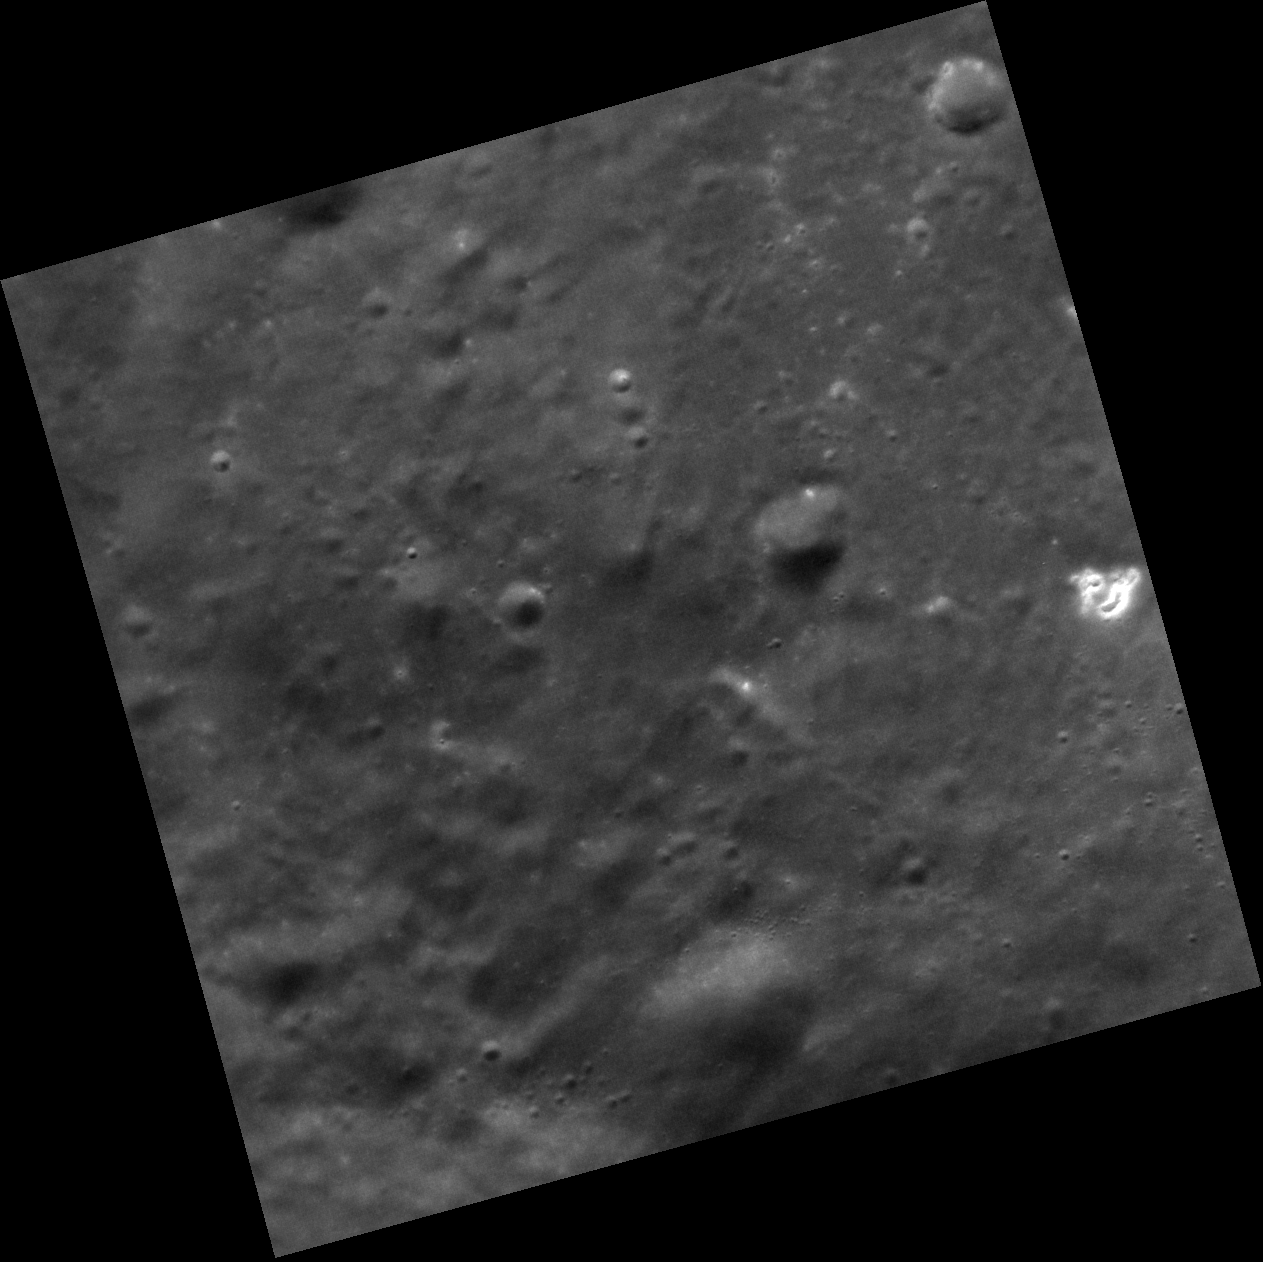

Lonely, Hollow

At the right side of this image is a small bright area that is more than two times more reflective than the surroundings. Bright, irregular depressions such as this, called hollows, are not found on the Moon or other rocky planetary bodies. Hollows are often found in small clusters or large groups, but the example here is more lonely and isolated. In the upper right corner of the image is a somewhat subdued two-kilometer diameter impact crater that appears to have older, less bright hollows in its upper wall.

This image was acquired as a high-resolution targeted observation. Targeted observations are images of a small area on Mercury’s surface at resolutions much higher than the 250-meter/pixel (820 feet/pixel) morphology base map or the 1-kilometer/pixel (0.6 miles/pixel) color base map. It is not possible to cover all of Mercury’s surface at this high resolution during MESSENGER’s one-year mission, but several areas of high scientific interest are generally imaged in this mode each week.

The MESSENGER spacecraft is the first ever to orbit the planet Mercury, and the spacecraft’s seven scientific instruments and radio science investigation are unraveling the history and evolution of the Solar System’s innermost planet. Visit the Why Mercury? section of this website to learn more about the key science questions that the MESSENGER mission is addressing. During the one-year primary mission, MDIS is scheduled to acquire more than 75,000 images in support of MESSENGER’s science goals.

Date acquired: October 02, 2011
Image Mission Elapsed Time (MET): 226033182
Image ID: 833062
Instrument: Narrow Angle Camera (NAC) of the Mercury Dual Imaging System (MDIS)
Center Latitude: 51.67°
Center Longitude: 319.9° E
Resolution: 26 meters/pixel
Scale:The edges of the image are about 27 km (17 mi.) long.
Incidence Angle: 52.7°
Emission Angle: 3.2°
Phase Angle: 49.5°

These images are from MESSENGER, a NASA Discovery mission to conduct the first orbital study of the innermost planet, Mercury. For information regarding the use of images, see the MESSENGER image use policy.

Credit: NASA/Johns Hopkins University Applied Physics Laboratory/Carnegie Institution of Washington